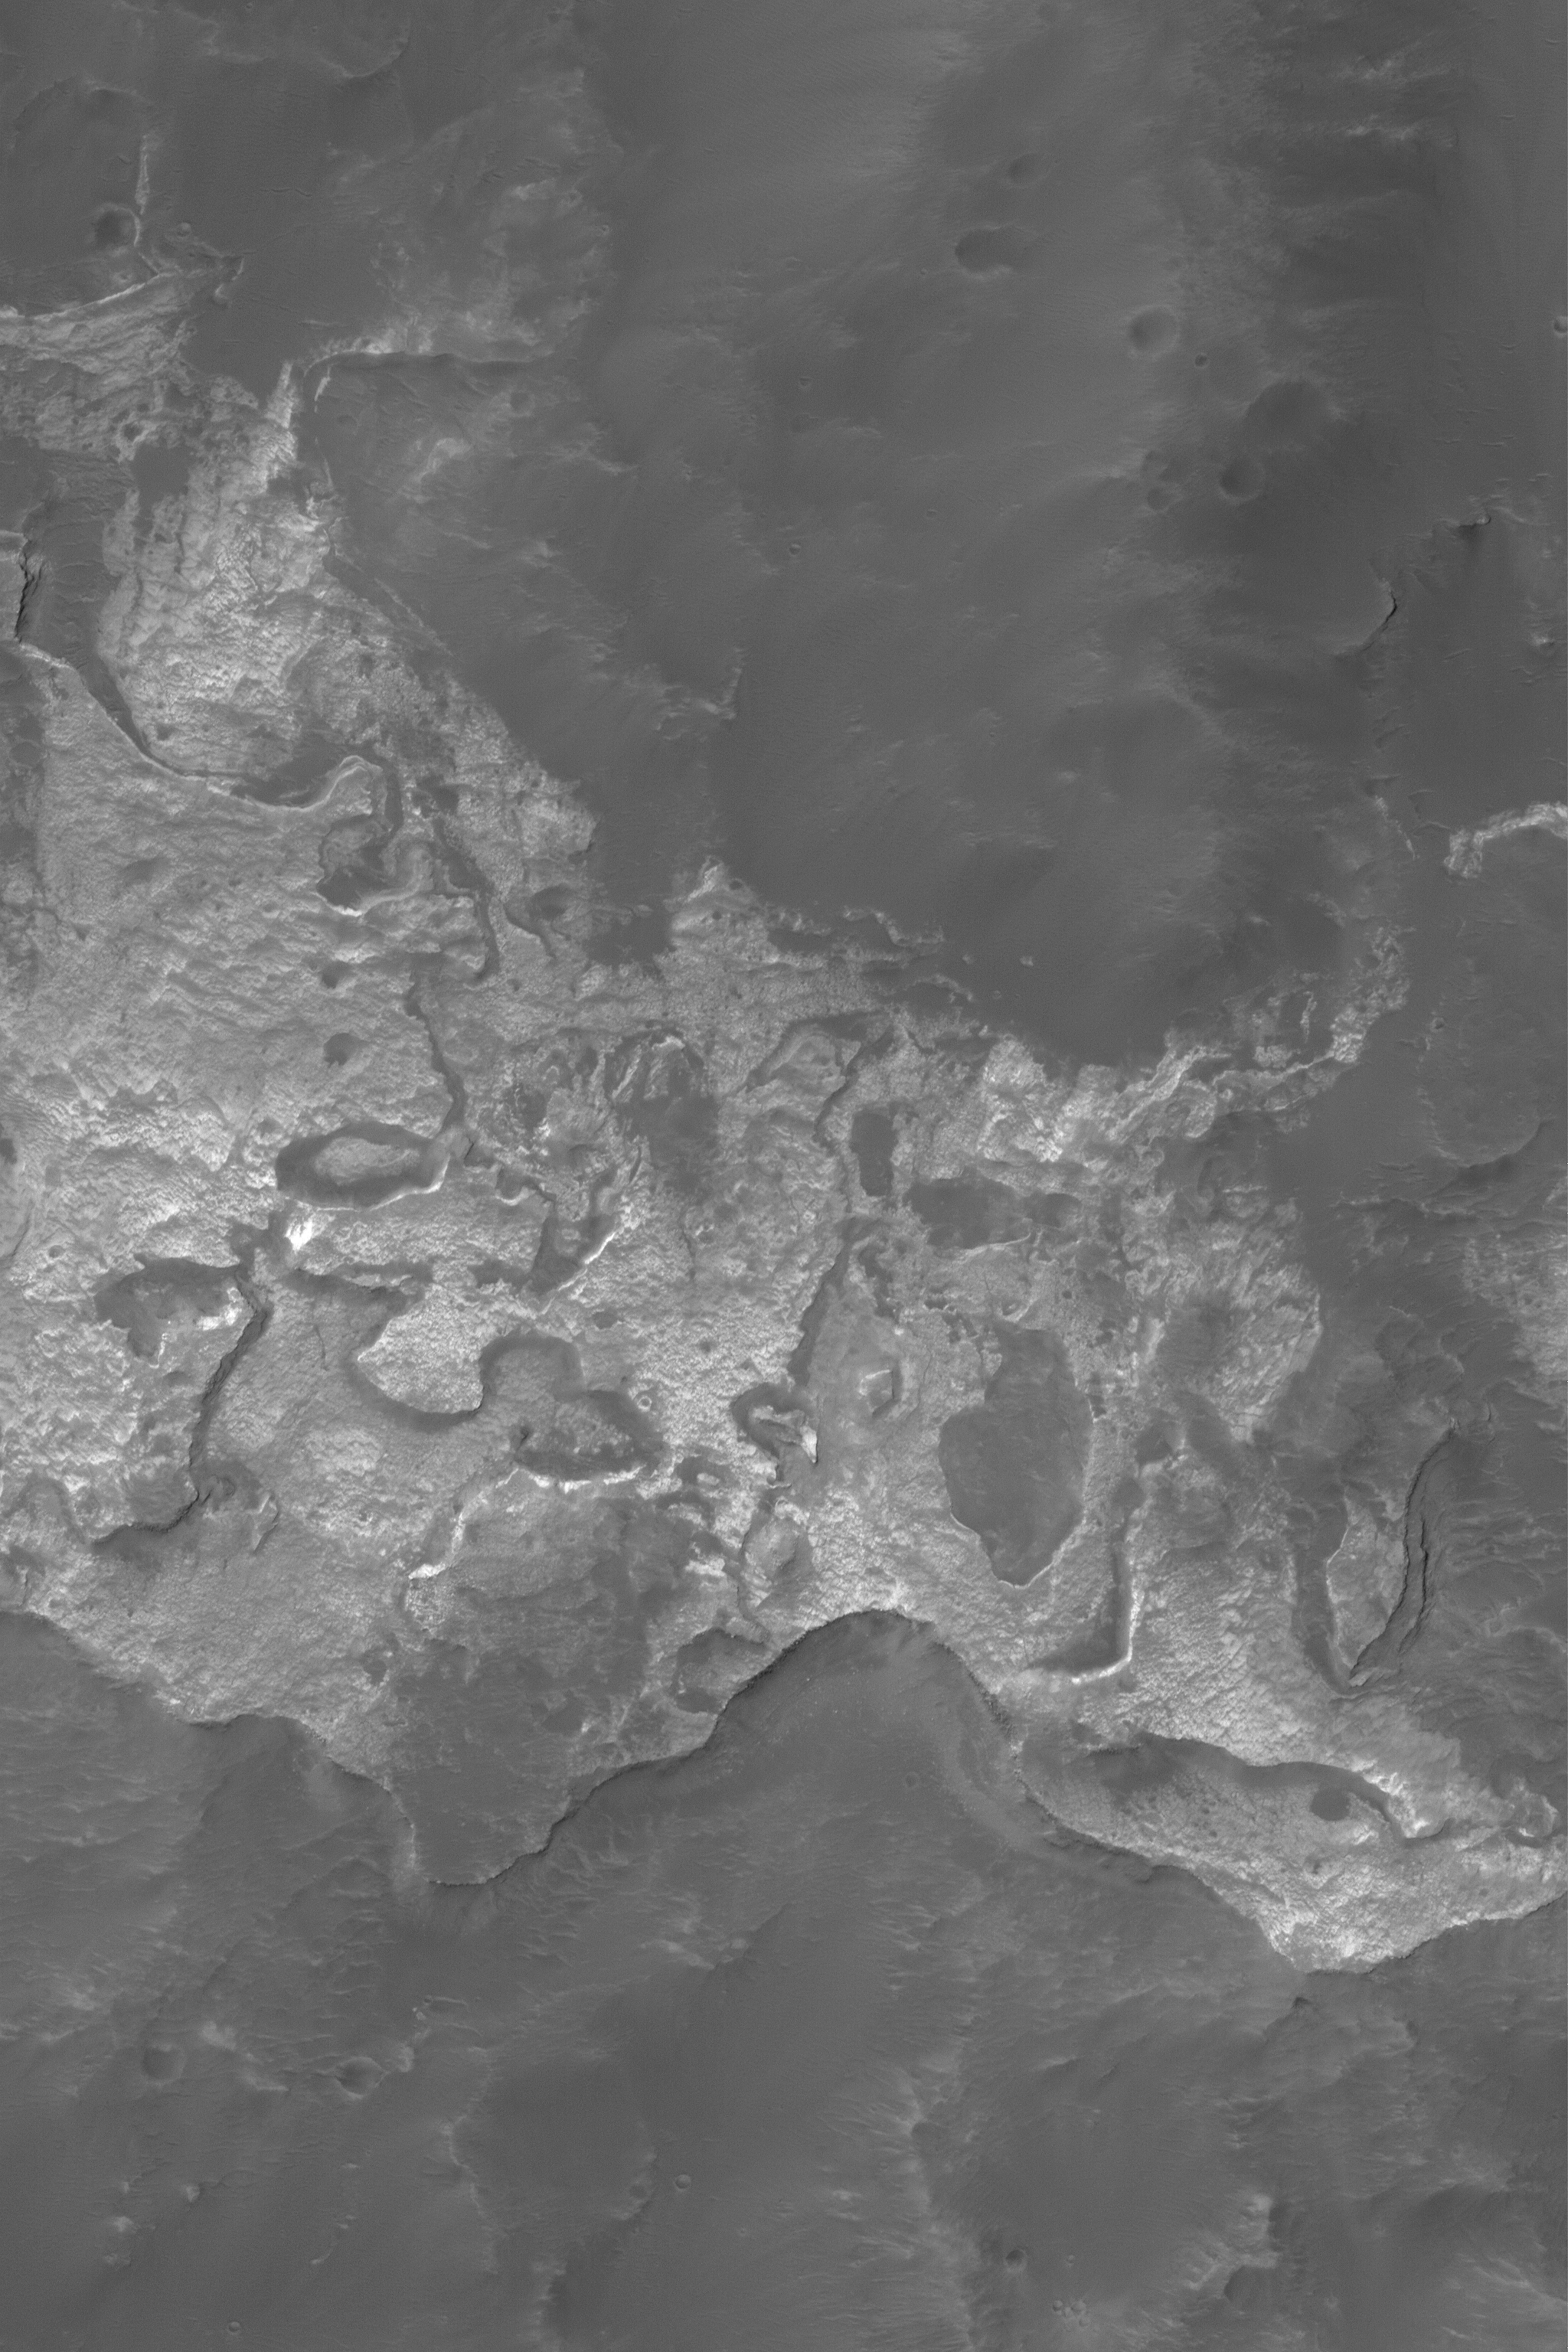

Columbus Wall Outcrop

25 April 2004
This Mars Global Surveyor (MGS) Mars Orbiter Camera (MOC) image shows light-toned, somewhat layered rock outcrops on the north wall of Columbus Crater, located near 28.7°S, 166.3°W. This material is a remnant of a formerly more extensive light-toned unit that extended across the floor of Columbus. Today, remnants are found all around the walls of the crater, and at least one small remnant has been spotted on the crater floor. The picture covers an area about 3 km (1.9 mi) across. Sunlight illuminates the scene from the upper left.

Credit: NASA/JPL/Malin Space Science Systems